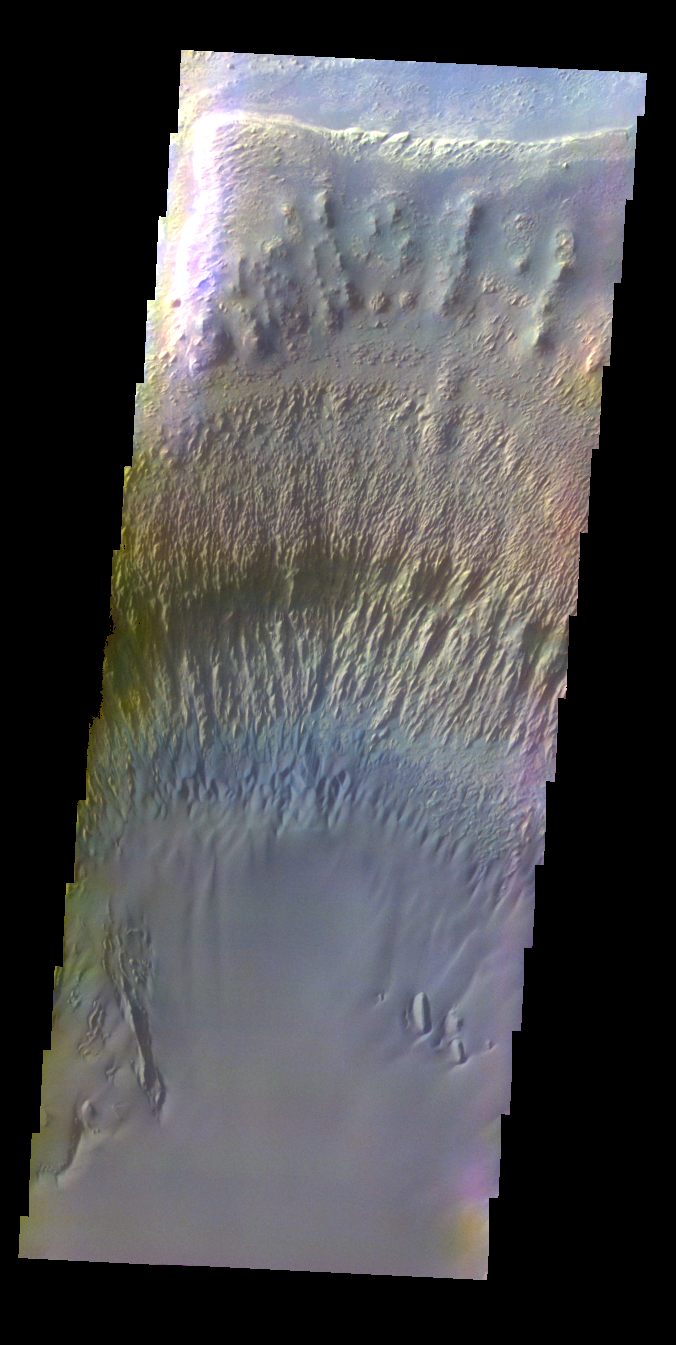

Ganges Chasma – False Color

The THEMIS VIS camera contains 5 filters. The data from different filters can be combined in multiple ways to create a false color image. These false color images may reveal subtle variations of the surface not easily identified in a single band image. Today’s false color image shows part of the interior of Ganges Chasma.

Credit: NASA/JPL-Caltech/ASU